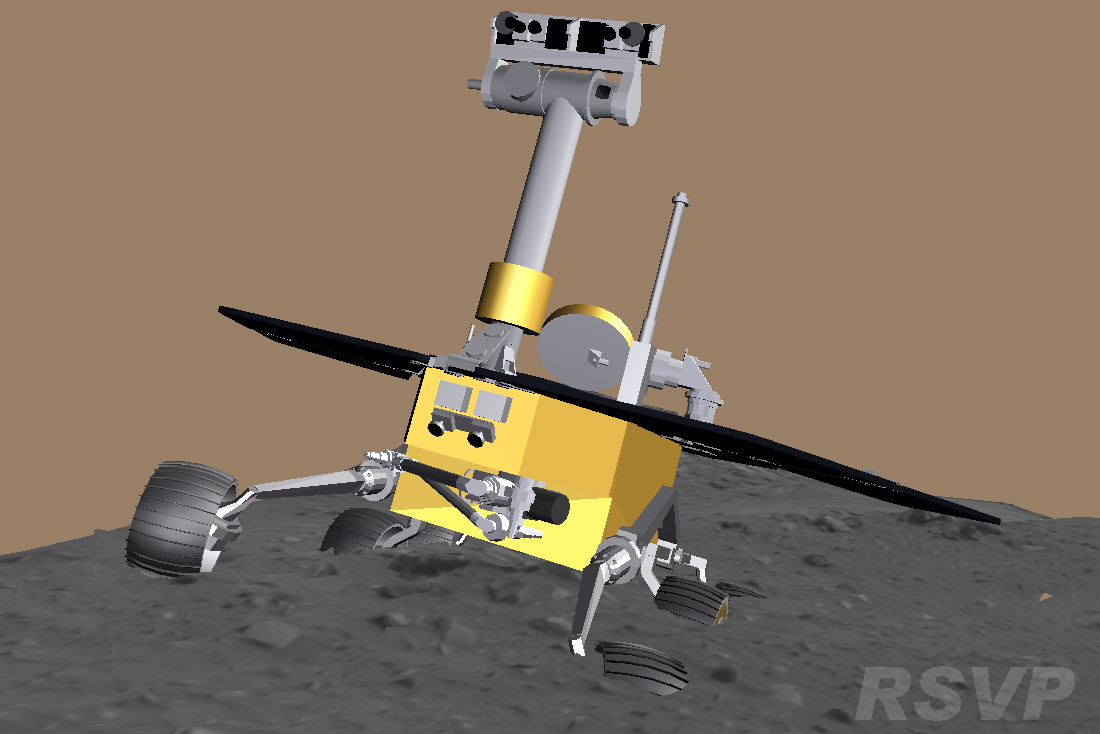

Computer Reconstruction of Spirit’s Predicament

A screen shot from software used by the Mars Exploration Rover team for assessing movements by Spirit and Opportunity illustrates the degree to which Spirit’s wheels have become embedded in soft material at the location called “Troy.” The image simulates Spirit’s position on May 8, 2009, during the 1,900th Martian day, or sol, of what was originally planned as a 90-sol mission on Mars.

Credit: NASA/JPL-Caltech